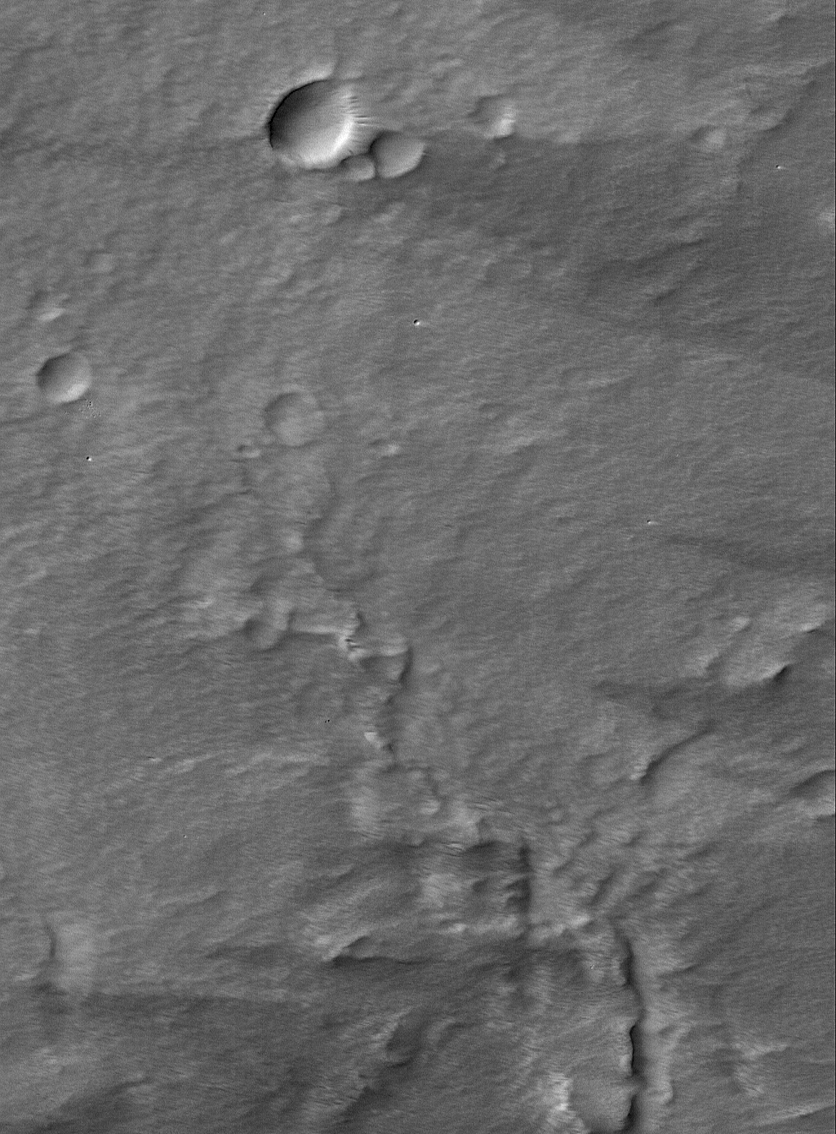

Pavonis Mons Features

27 February 2005
This Mars Global Surveyor (MGS) Orbiter Camera (MOC) image shows wind streaks and a thick mantling of dust in the summit region of the martian volcano, Pavonis Mons. The surface texture gives the impression that the MOC image is blurry, but several very small, sharp impact craters reveal that the picture is not blurry.

Location near: 1.1°N, 113.2°W
Image width: ~3 km (~1.9 mi)
Illumination from: upper left
Season: Northern Summer

Credit: NASA/JPL/Malin Space Science Systems